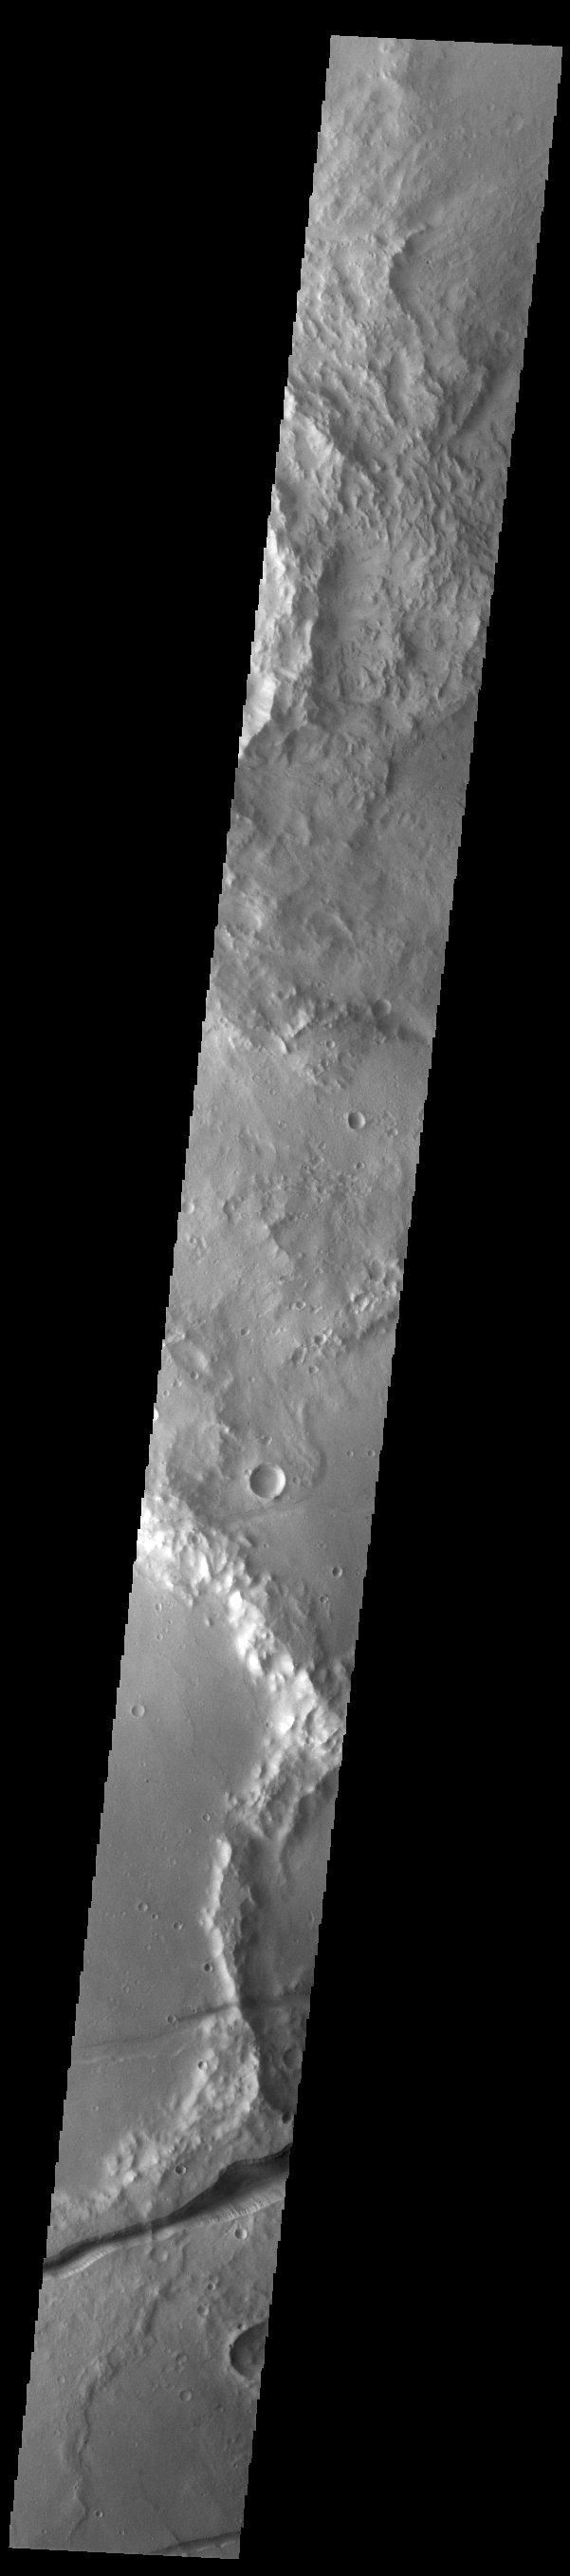

Memnonia Fossae

Fossae are long linear depressions called graben and are formed by extension of the crust and faulting. When large amounts of pressure or tension are applied to rocks on timescales that are fast enough that the rock cannot respond by deforming, the rock breaks along faults. In the case of a graben, two parallel faults are formed by extension of the crust and the rock in between the faults drops downward into the space created by the extension. The graben in this VIS image are part of Memnonia Fossae. Memnonia Fossae, Mangala Fossae and Sirenum Fossae are all long graben systems that stretch from eastern Terra Sirenum into western Daedalia Planum.

Credit: NASA/JPL-Caltech/ASU